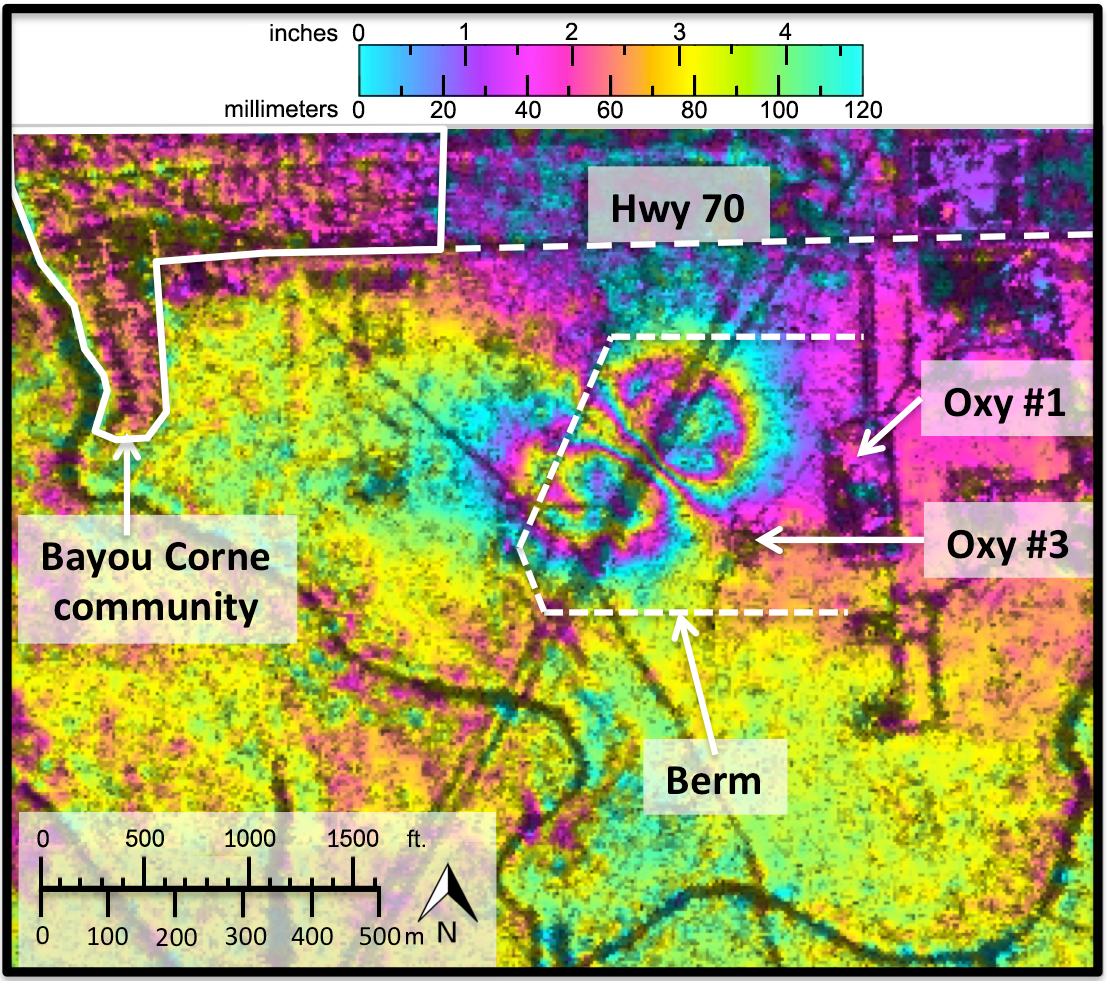

NASA Radar Demonstrates Ability to Foresee Sinkholes

Aerial photo of a 25-acre sinkhole that formed
unexpectedly near Bayou Corne, La., in Aug. 2012

Analyses by NASA’s UAVSAR radar performed after the Bayou Corne, La., sinkhole formed show it was able to detect precursory ground surface movement of up to 10.2 inches (260 millimeters) more than a month before the sinkhole collapsed in Aug. 2012. This interferogram was formed with images acquired on June 23, 2011 and July 2, 2012. Colors represent surface movement, with one full color wrap corresponding to 4.7 inches (120 millimeters) of displacement.

UAVSAR is part of NASA’s ongoing effort to apply space-based technologies, ground-based techniques and complex computer models to advance our understanding of Earth deformation processes, such as those caused by earthquakes, volcanoes and landslides. UAVSAR is also serving as a flying test bed to evaluate the tools and technologies for future space- based radars, such as those planned for a NASA Synthetic Aperture Radar (SAR) mission currently in formulation. That mission will study hazards such as earthquakes, volcanoes and landslides, as well as global environmental change.

Credit: NASA/JPL-Caltech